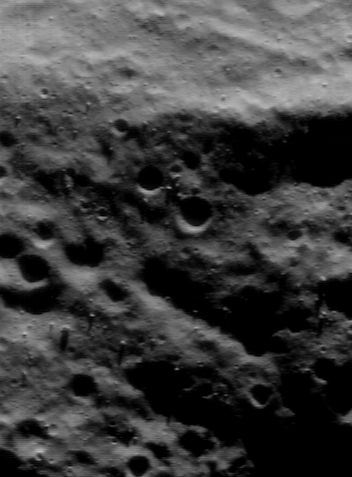

Mosaic of Eros’ Northern Hemisphere

NEAR Shoemaker obtains the best views of subtle details in Eros’ landforms when the spacecraft’s imager looks straight down at the surface, and the Sun illuminates the surface at a very low angle. Such lighting brings out even tiny undulations in the surface and makes features stand out sharply. This image — acquired June 6, 2000, from an orbital altitude of 49 kilometers (30 miles) — was taken under those ideal conditions. The landscape is textured by low ridges and grooves running from left to right, with numerous boulders sprinkled on them. The whole scene is 1.4 kilometers (0.9 miles) across.

Built and managed by The Johns Hopkins University Applied Physics Laboratory, Laurel, Maryland, NEAR was the first spacecraft launched in NASA’s Discovery Program of low-cost, small-scale planetary missions. See the NEAR web page at http://near.jhuapl.edu/ for more details.

Credit: NASA/JPL/JHUAPL